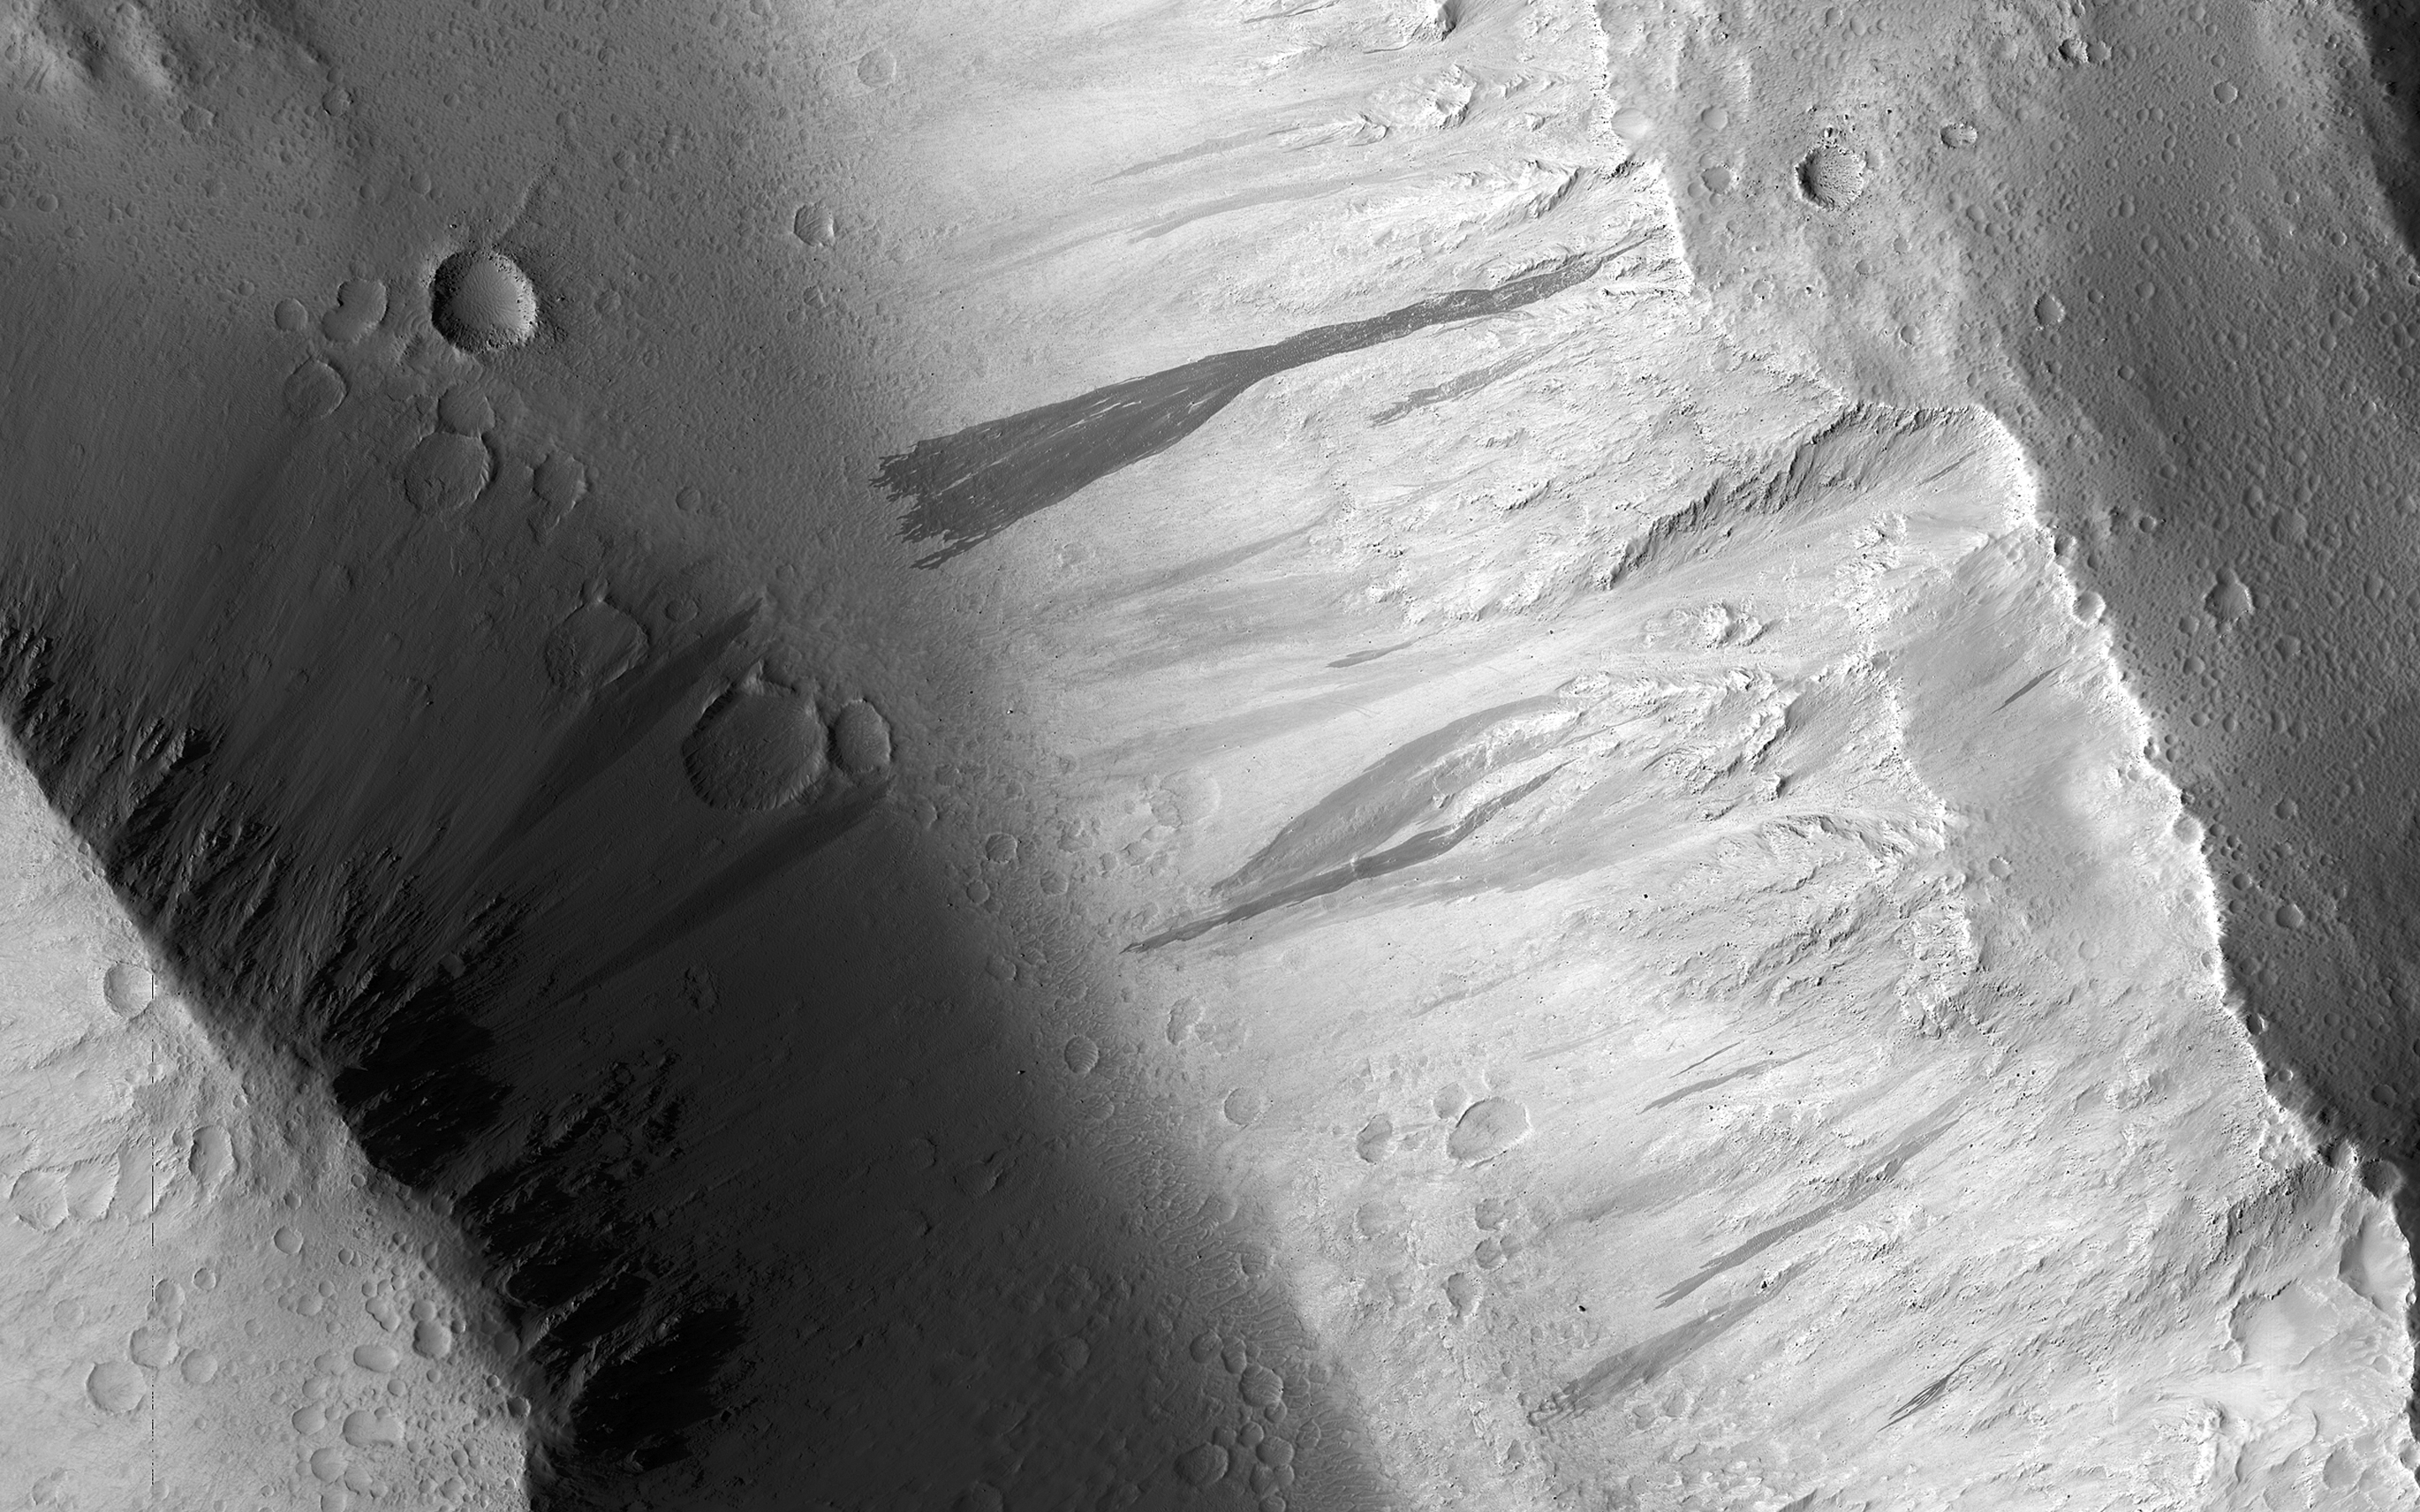

The Dark Side of Dust Avalanches

Changes on the Martian surface are detected by imaging the same area more than once. In this image acquired on May 13, 2018, NASA’s Mars Reconnaissance Orbiter observes several new dust avalanches on the slopes of ridges within the Olympus Mons Aureole. These changes occurred within six years. (Also see the animated GIF).

Dust avalanches create slope streaks that expose darker materials usually hidden below a lighter-toned layer. Cascading fine-grained material easily diverts around boulders or alters direction when encountering a change in slope (see the top right corner of the first close-up). The dark steak in another close-up is approximately 1 kilometer in length that not seen in a previous image. Past avalanche sites are still visible and fading slowly as dust settles out of the atmosphere and is deposited on the dark streaks over time.

Also seen are boulders and their shadows that are a meter or greater in size. Movement of any of these boulders down the slope could trigger future avalanches.

The map is projected here at a scale of 50 centimeters (19.7 inches) per pixel. [The original image scale is 56.7 centimeters (22.3 inches) per pixel (with 2 x 2 binning); objects on the order of 170 centimeters (66.9 inches) across are resolved.] North is up.

The University of Arizona, Tucson, operates HiRISE, which was built by Ball Aerospace & Technologies Corp., Boulder, Colorado. NASA’s Jet Propulsion Laboratory, a division of Caltech in Pasadena, California, manages the Mars Reconnaissance Orbiter Project for NASA’s Science Mission Directorate, Washington.

Credit: NASA/JPL-Caltech/Univ. of Arizona